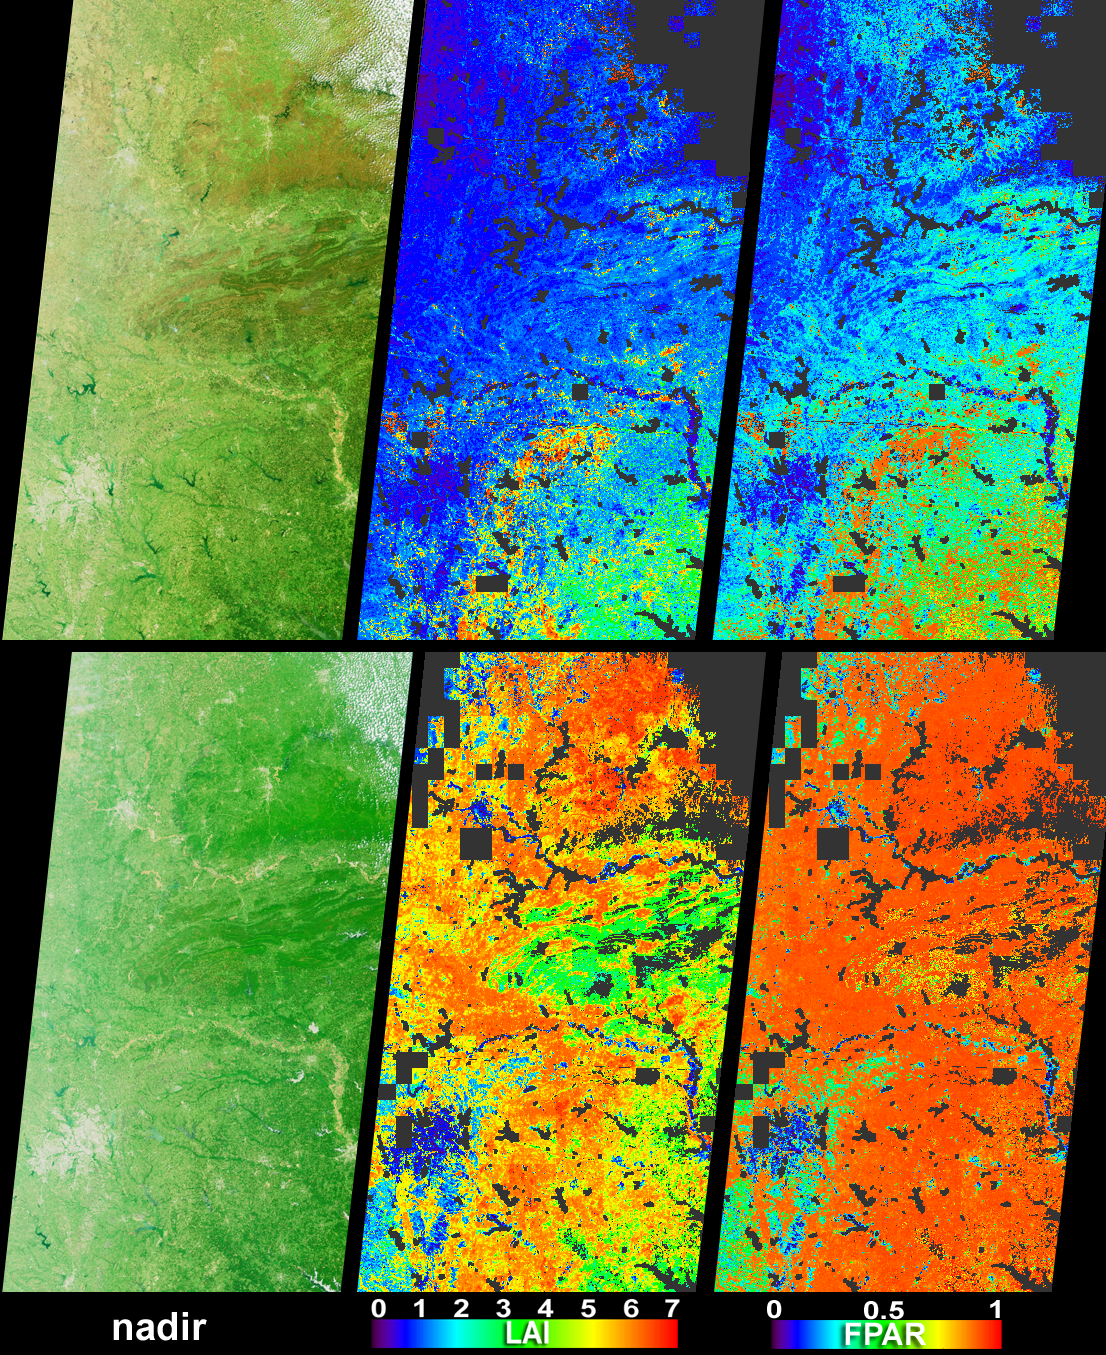

April Showers Bring May Flowers to the Southern United States

Vigorous vegetation growth in the Southern United States after heavy rains fell during April and early May, 2004, is quantified in these images and data products from the Multi-angle Imaging SpectroRadiometer (MISR). The images were acquired on April 1 (top set) and May 3 (bottom set), and extend through Kansas and Missouri, Oklahoma and Arkansas, and eastern Texas, with the Texas-Louisiana border at the bottom right-hand corner.

The left-hand images are natural-color views from MISR’s nadir camera. In the month between the April and May images, the overall greenness is enhanced, and the Boston and Ouachita Mountains are transformed from brownish hues to vivid green. The city of Dallas, Texas, appears as the pale gray area at lower left and the Red River (which corresponds with the Texas-Oklahoma border) is apparent as the yellowish feature flowing toward the lower left-hand edge. Scattered clouds appear in the upper right-hand corners of both images. Quantitative values for the vegetation changes are provided by the center and right-hand images. The middle panels show Leaf Area Index (LAI), or the area of leaves per unit area of ground below them, as measured from above. The right-hand panels show FPAR, which is the fraction of the photosynthetically active region (PAR) of visible light (400 – 700 nm) absorbed by green vegetation. LAI and FPAR are two important quantities for monitoring the photosynthetic activity and carbon uptake efficiency of live vegetation. MISR’s LAI and FPAR products make use of aerosol retrievals to correct for atmospheric scattering and absorption effects, and use plant canopy structural models to determine the partitioning of solar radiation. Both of these aspects are facilitated by the multiangular nature of the MISR measurements.

The Multi-angle Imaging SpectroRadiometer observes the daylit Earth continuously and every 9 days views the entire globe between 82 degrees north and 82 degrees south latitude. These data products were generated from a portion of the imagery acquired during Terra orbits 22810 and 23276. The panels cover an area of about 380 kilometers x 704 kilometers, and utilize data from blocks 61 to 65 within World Reference System-2 path 26.

MISR was built and is managed by NASA’s Jet Propulsion Laboratory, Pasadena, CA, for NASA’s Office of Earth Science, Washington, DC. The Terra satellite is managed by NASA’s Goddard Space Flight Center, Greenbelt, MD. JPL is a division of the California Institute of Technology.

Credit: NASA/GSFC/LaRC/JPL, MISR Team